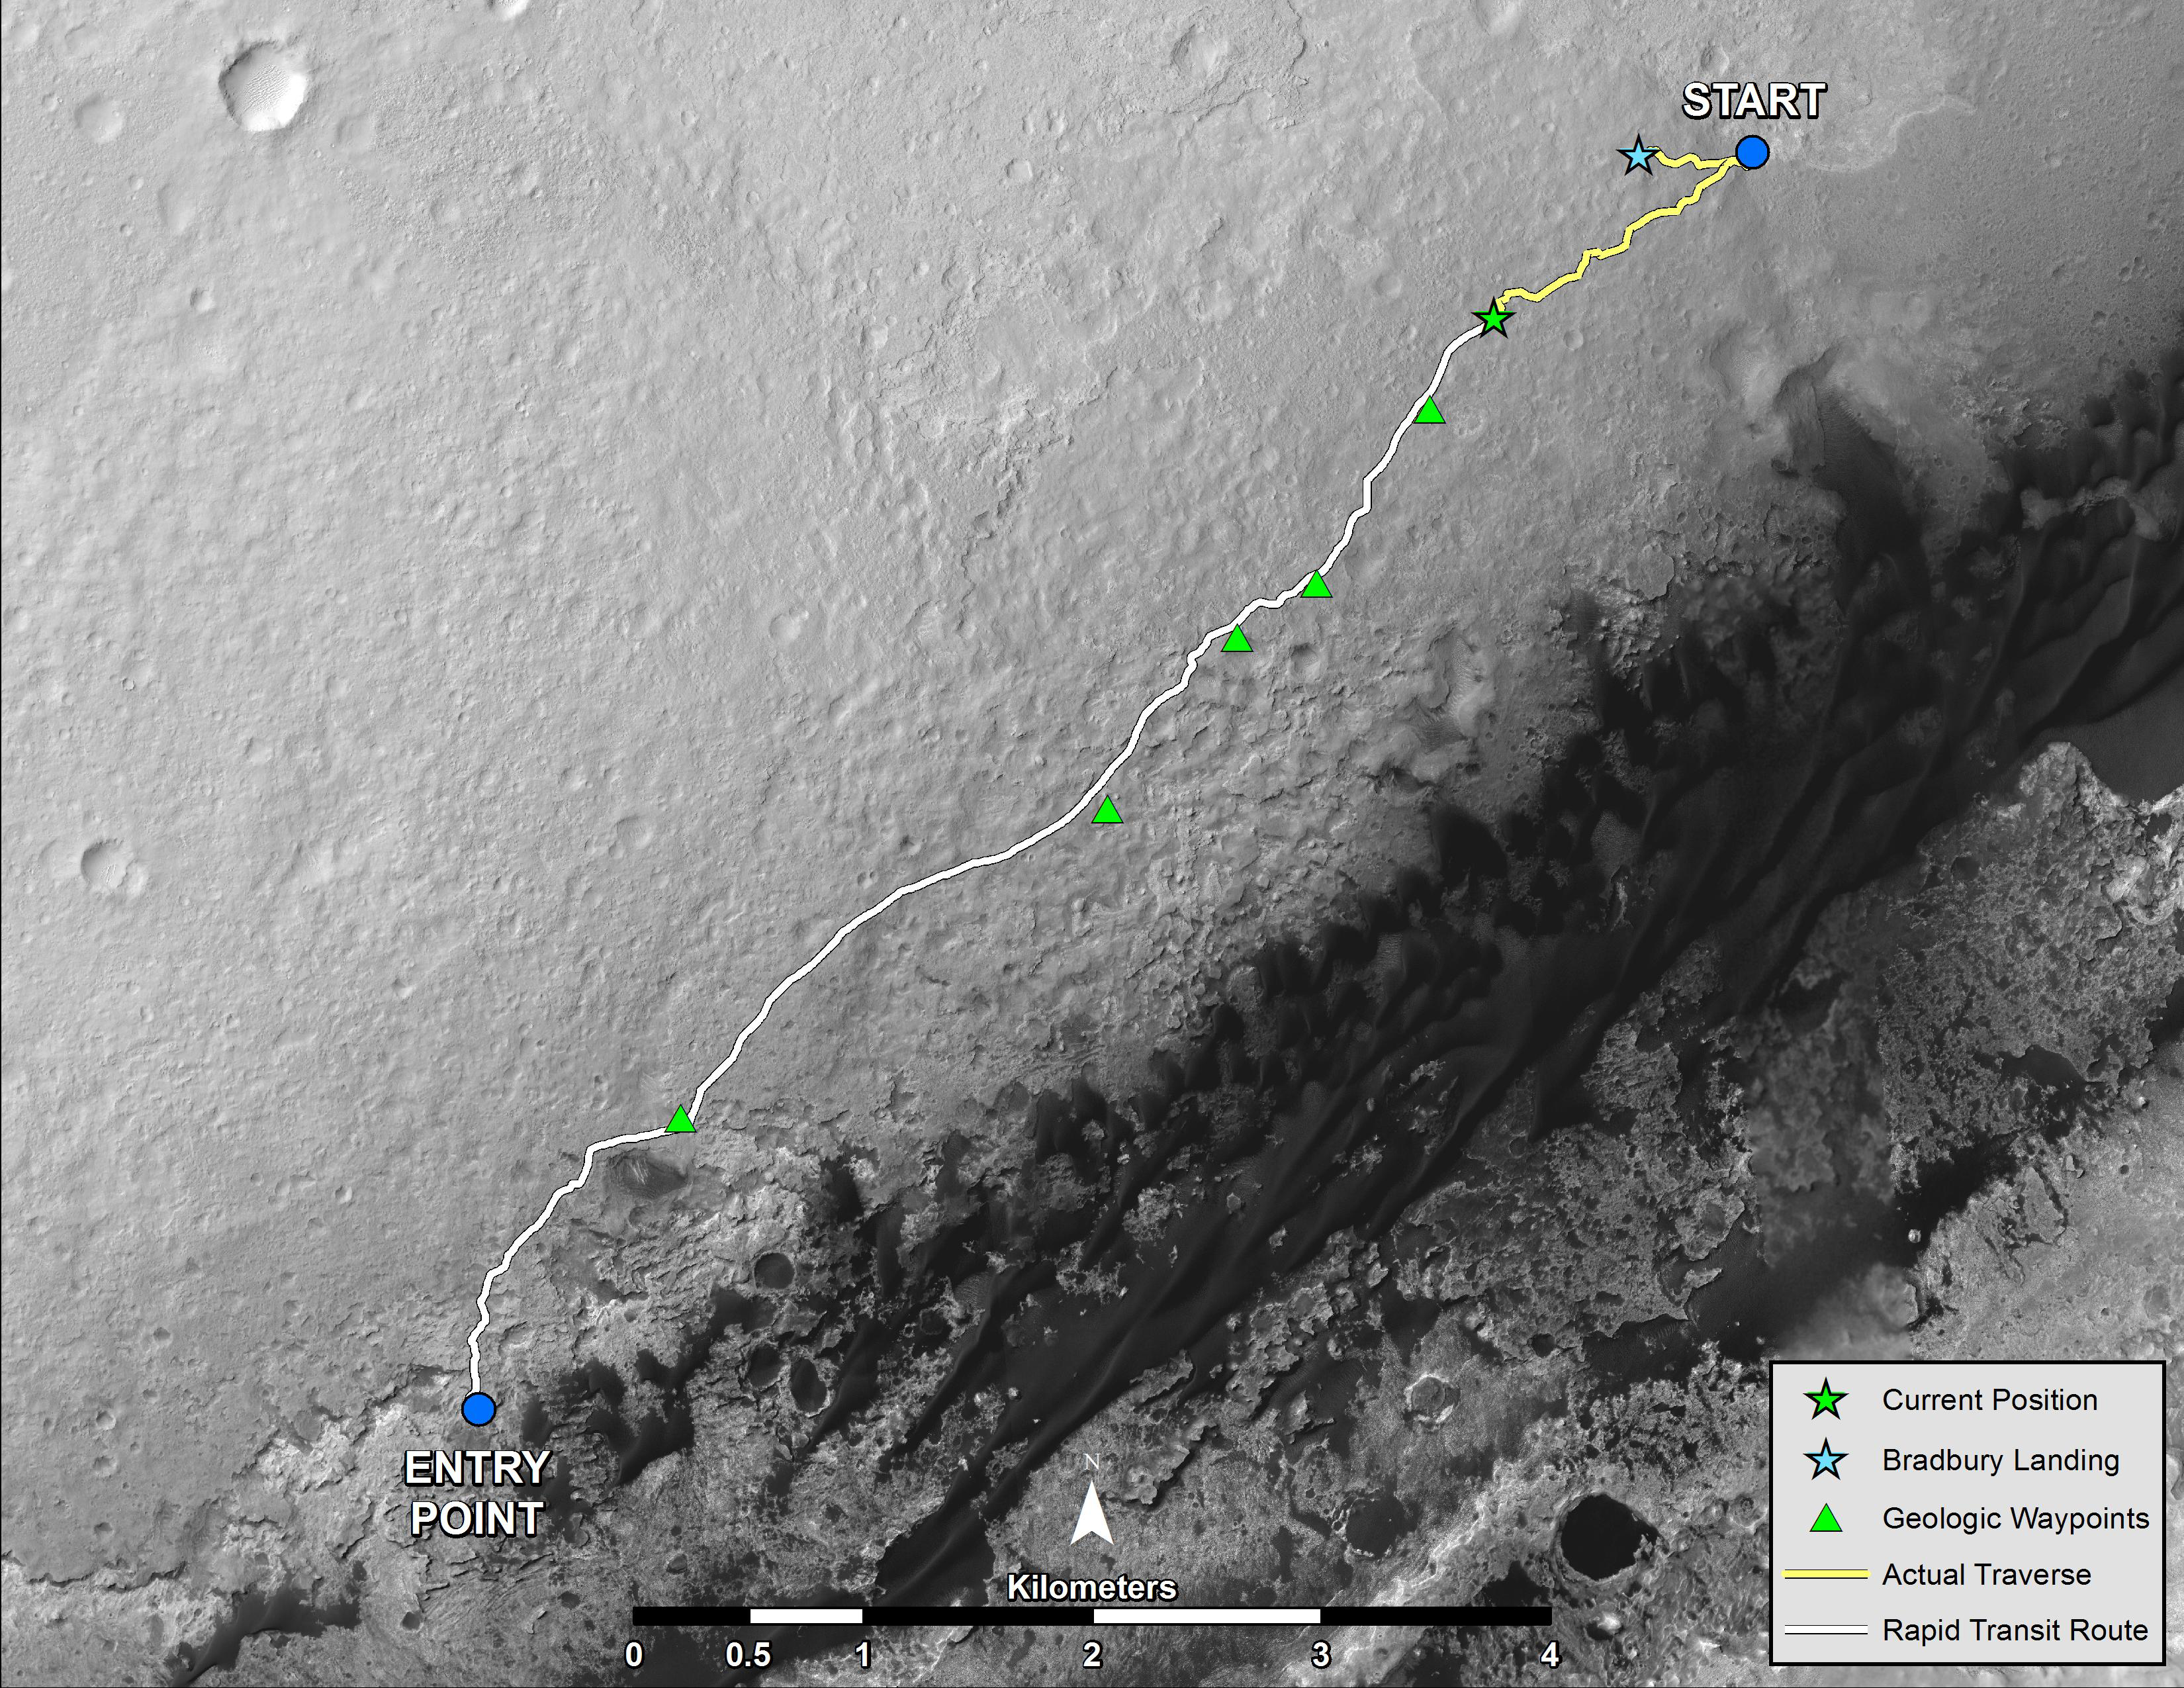

Curiosity’s Progress on Route from ‘Glenelg’ to Mount Sharp

NASA’s Mars rover Curiosity left the “Glenelg” area on July 4, 2013, on a “rapid transit route” to the entry point for the mission’s next major destination, the lower layers of Mount Sharp. As of Aug. 27, 2013, NASA’s Mars rover Curiosity has driven about 0.86 mile (1.39 kilometers) since leaving Glenelg, with about 4.46 miles (7.18 kilometers) remaining to get to the entry point. The rover’s drive on Aug. 27, the 376th sol (Martian day) of the mission, was the first Curiosity drive using the rover’s autonomous navigation capability to safely drive beyond the area that rover drivers on Earth could evaluate from images before the drive. The rover can analyze stereo images that it takes during the drive and choose the best path to continue driving.

The rapid transit route was plotted on the basis of images from the High Resolution Imaging Science Experiment (HiRISE) camera on NASA’s Mars Reconnaissance Orbiter. Actual drives are based on images from Curiosity’s own cameras, and the total driving distance to the entry point could differ from the length of the rapid transit route.

Curiosity’s science team has identified some geological waypoints along the rapid transit route where driving may be suspended for a few sols to allow time for studying local features. The rover has about 0.31 mile (500 meters) left to go before reaching the first of these waypoints. For a broader-context image of the area, see PIA16058 .

This map shows Curiosity’s location at the end of the Sol 376 drive, in the context of the mission’s initial drive from the landing site at Bradbury Landing to Glenelg and the route of the current drive from Glenelg to the Mount Sharp entry point. Geological waypoints along the route are also indicated. The base map is from the orbiting HiRISE camera. North is toward the top. The dark ground south of the rapid transit route has dunes of dark, wind-blown material. The 4-kilometer scale bar on the map is about 2.5 miles long.

NASA’s Jet Propulsion Laboratory, a division of the California Institute of Technology, Pasadena, manages the Mars Science Laboratory Project for NASA’s Science Mission Directorate, Washington. JPL designed and built the project’s Curiosity rover.

Credit: NASA/JPL-Caltech